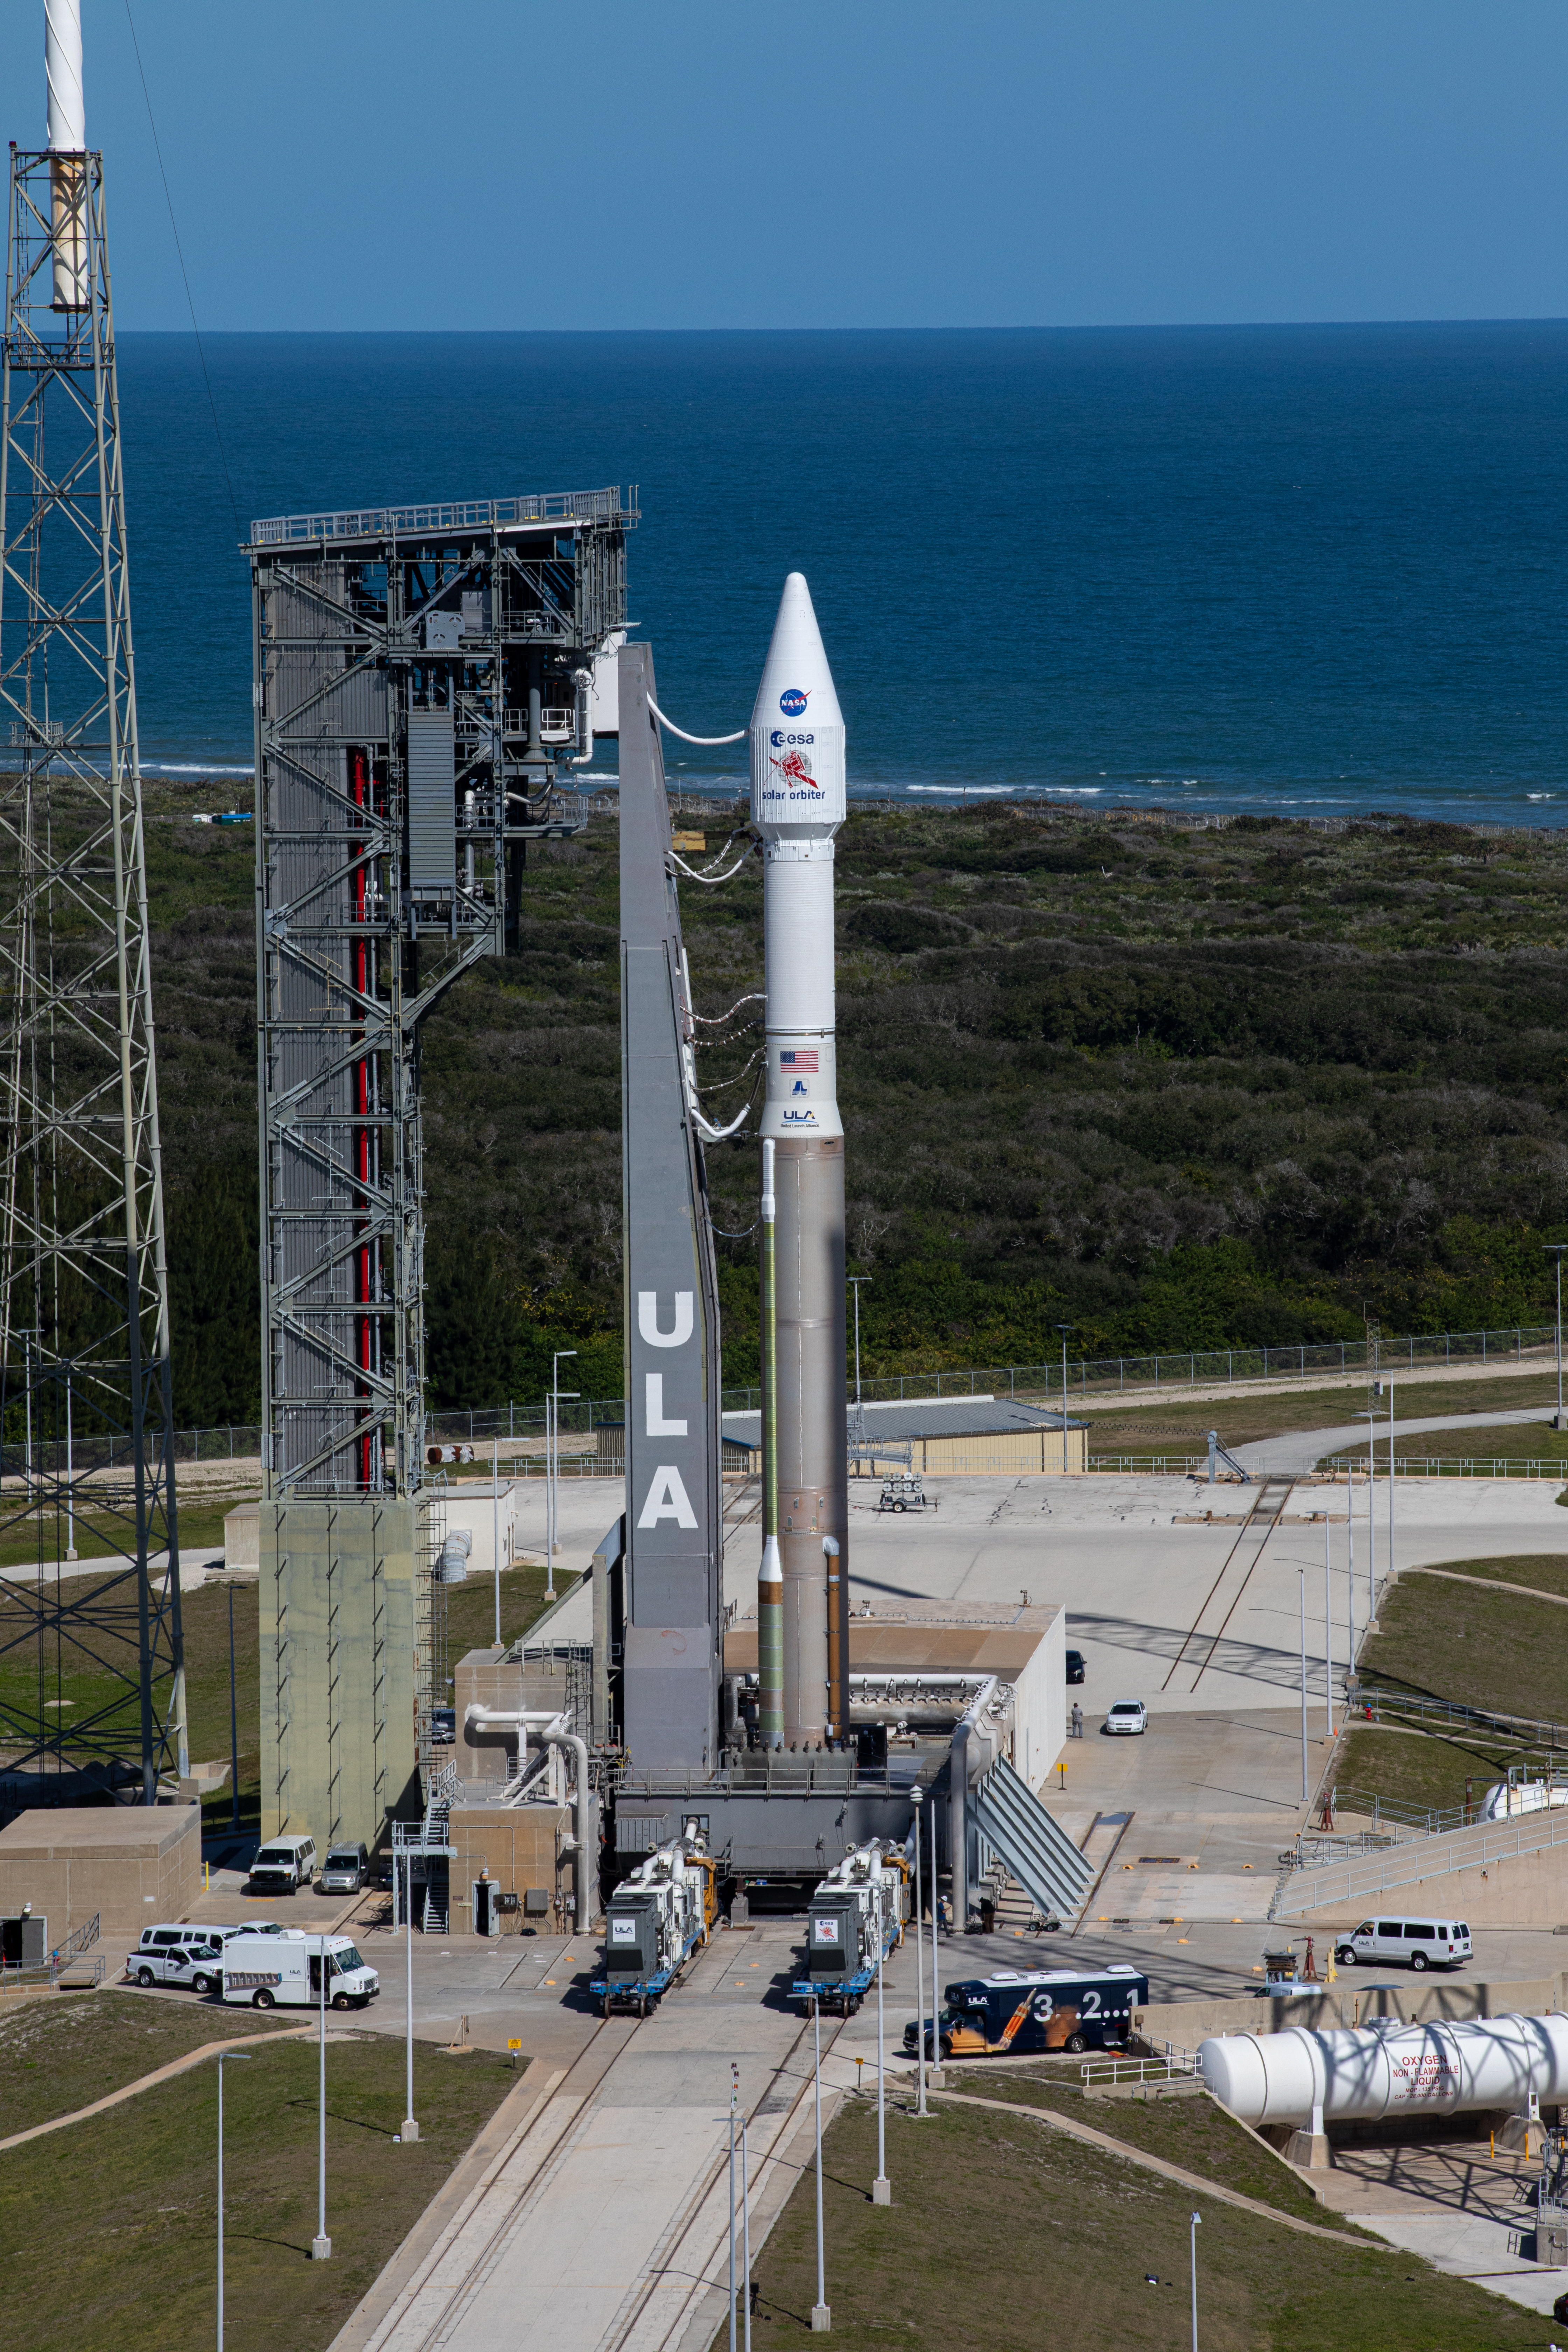

Solar Orbiter Rollout to Pad

The United Launch Alliance Atlas V rocket with the Solar Orbiter spacecraft arrives at the launch pad at Space Launch Complex 41 on Cape Canaveral Air Force Station in Florida on Feb. 8, 2020. Solar Orbiter is an international cooperative mission between ESA (European Space Agency) and NASA. The mission aims to study the Sun, its outer atmosphere and solar wind. The spacecraft will provide the first images of the Sun’s poles. NASA’s Launch Services Program based at Kennedy is managing the launch. The spacecraft has been developed by Airbus Defence and Space. Solar Orbiter will launch Feb. 9, 2020 aboard the Atlas V rocket.

Credit: NASA/Kim Shiflett